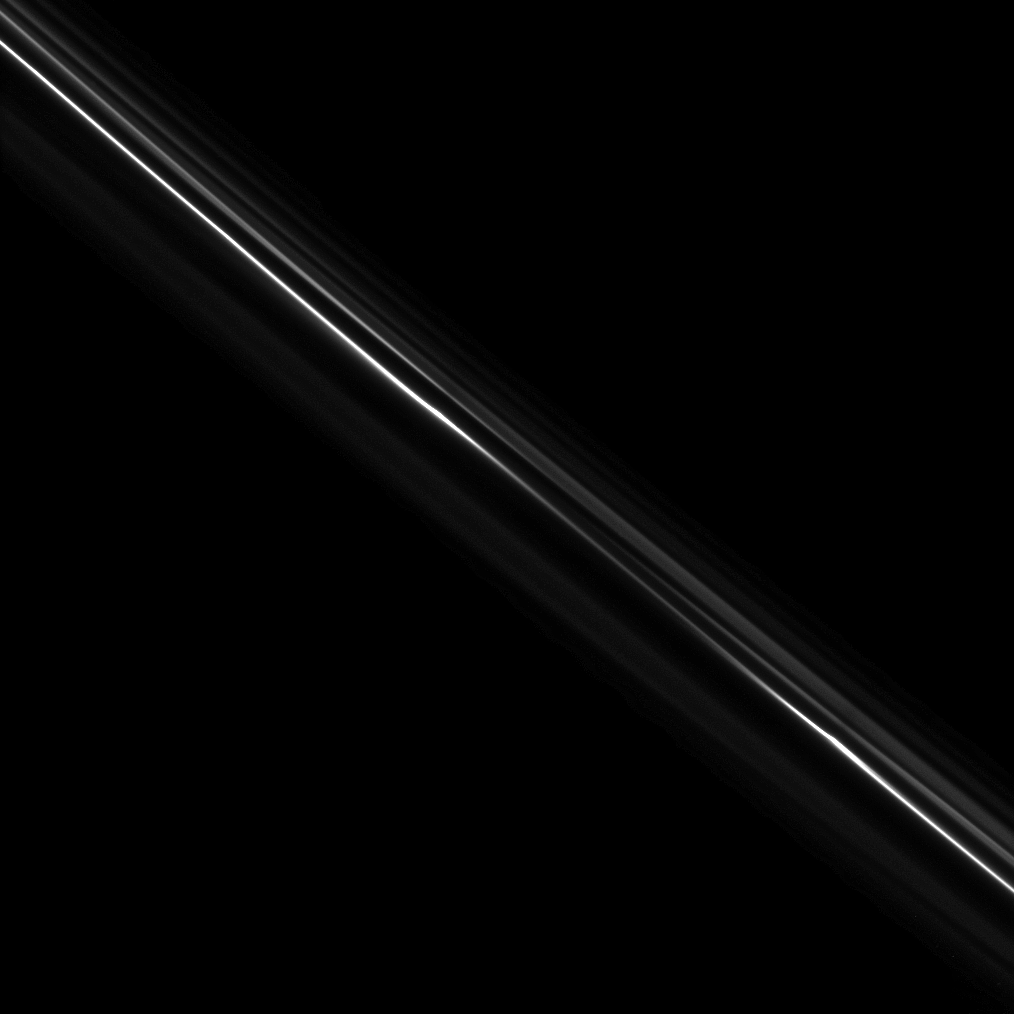

Turn of a Narrow Ring

Structure in the tenuous F ring can be seen in this image of the ring’s bright core.

Much of the structure in the F ring is created by its two shepherding moons: Prometheus (86 kilometers, or 53 miles across) and Pandora (81 kilometers, or 50 miles across).

The image was taken in visible light with the Cassini spacecraft narrow-angle camera on Dec. 8, 2008. The view, which looks down from about 70 degrees above the ringplane toward the unilluminated side of the rings, was acquired at a distance of approximately 613,000 kilometers (381,000 miles) from Saturn and at a Sun-Saturn-spacecraft, or phase, angle of 77 degrees. Image scale is 3 kilometers (2 miles) per pixel.

The Cassini-Huygens mission is a cooperative project of NASA, the European Space Agency and the Italian Space Agency. The Jet Propulsion Laboratory, a division of the California Institute of Technology in Pasadena, manages the mission for NASA’s Science Mission Directorate, Washington, D.C. The Cassini orbiter and its two onboard cameras were designed, developed and assembled at JPL. The imaging operations center is based at the Space Science Institute in Boulder, Colo.

Credit: NASA/JPL/Space Science Institute